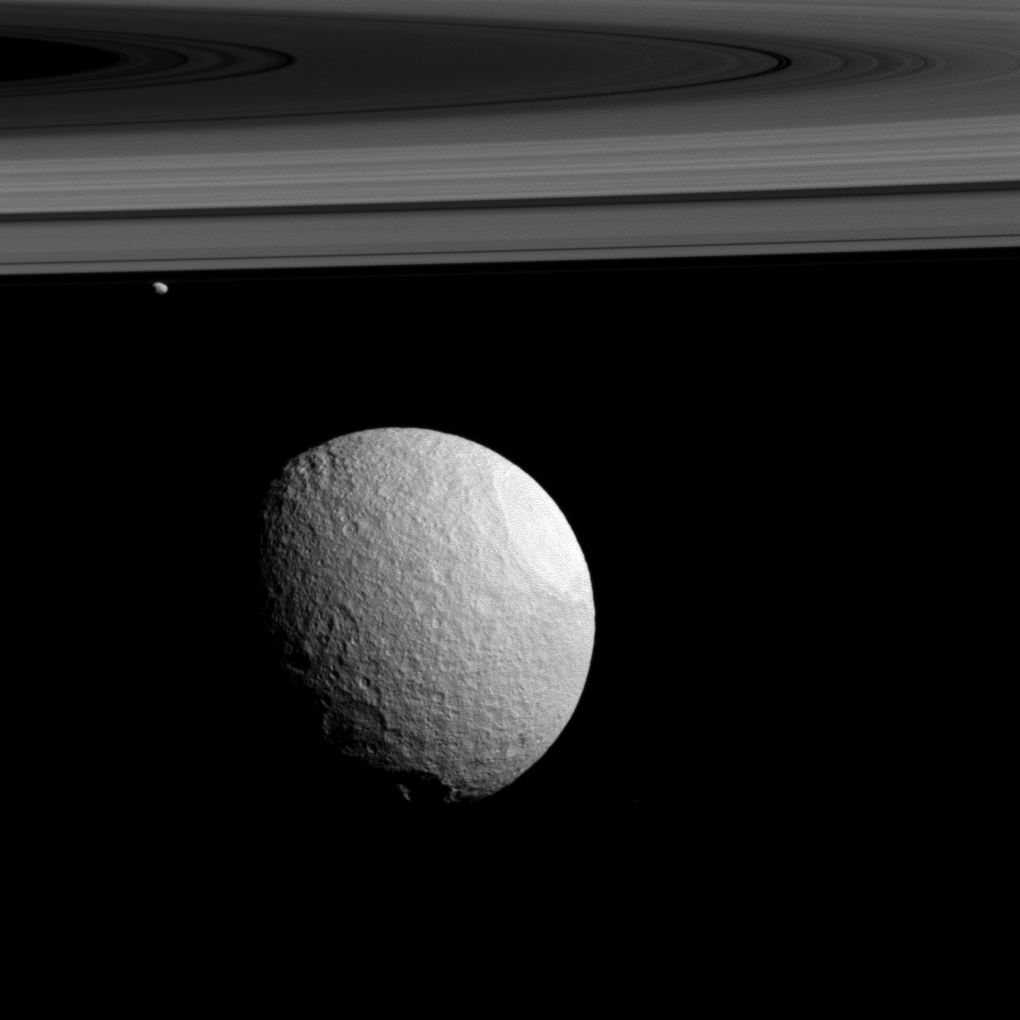

Different Worlds

Although Tethys and Janus both orbit Saturn and are both made of more or less the same materials, they are very different worlds. Their contrasts are related, in large part, to their sizes.

Tethys (660 miles or 1,062 kilometers across) is large enough to be spherical and to have varied geology, like chasms and smooth plains, along with some puzzling arc-shaped features (see PIA19637). Much smaller Janus (111 miles or 179 kilometers across) is irregularly shaped and has (so far) shown few signs of geologic activity apart from impact craters.

This view looks toward the sunlit side of the rings from about 1 degree above the ring plane. The image was taken in visible light with the Cassini spacecraft wide-angle camera on Nov. 23, 2015.

The view was acquired at a distance of approximately 28,000 miles (44,000 kilometers) from Tethys and at a Sun-Tethys-spacecraft, or phase, angle of 54 degrees. Image scale is 1.8 miles (3 kilometers) per pixel.

The Cassini mission is a cooperative project of NASA, ESA (the European Space Agency) and the Italian Space Agency. The Jet Propulsion Laboratory, a division of the California Institute of Technology in Pasadena, manages the mission for NASA’s Science Mission Directorate, Washington. The Cassini orbiter and its two onboard cameras were designed, developed and assembled at JPL. The imaging operations center is based at the Space Science Institute in Boulder, Colorado.

Credit: NASA/JPL-Caltech/Space Science Institute